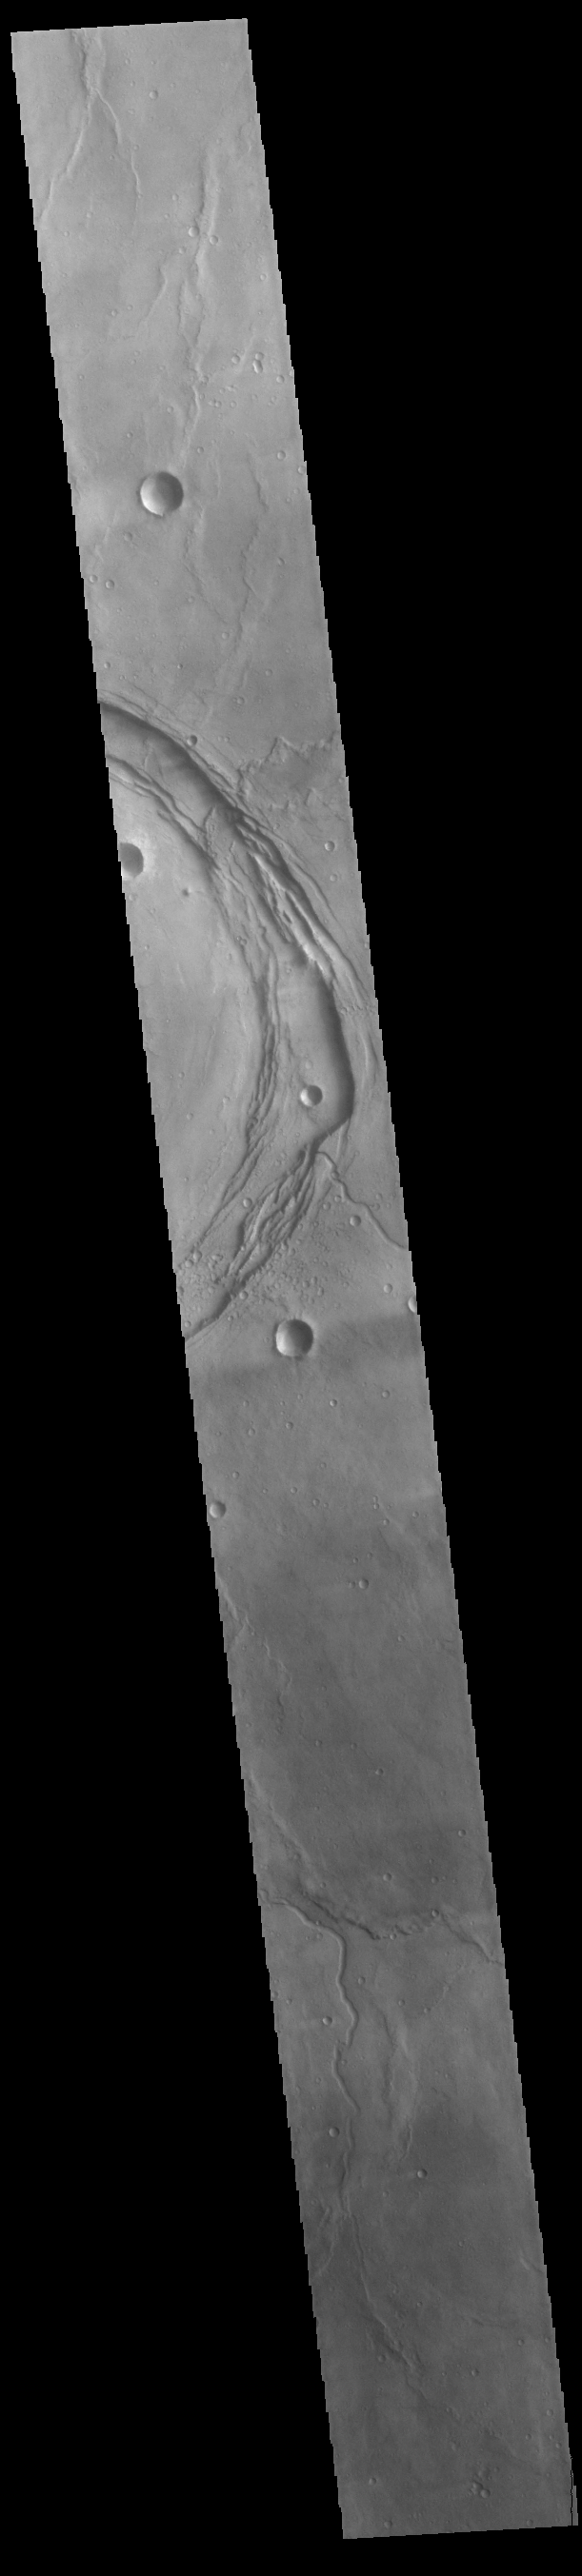

Meroe Patera

The circular feature in today’s VIS image is called Meroe Patera. It is a volcanic caldera located in Syrtis Major Planum. The volcanic activity in Syrtis Major Planum is thought to be related to the impact event that created Isidis Planitia to the east.

Credit: NASA/JPL-Caltech/ASU